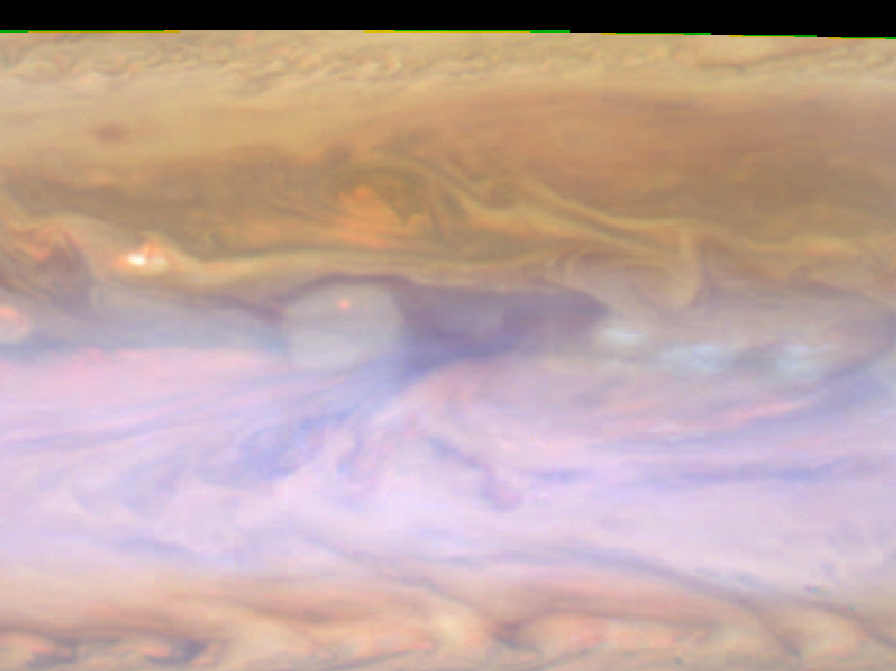

Peering Deep into Jupiter’s Atmosphere

Annotated Version

The dark hot spot in this false-color image from NASA’s Cassini spacecraft is a window deep into Jupiter’s atmosphere. All around it are layers of higher clouds, with colors indicating which layer of the atmosphere the clouds are in. The bluish clouds to the right are in the upper troposphere, or perhaps higher still, in the stratosphere. The reddish gyre under the hot spot to the right and the large reddish plume at its lower left are in the lower troposphere. In addition, a high, gauzy haze covers part of the frame. An annotated version of this image highlights the hot spot in the middle with an arrow and boxes around the plume and the gyre.

This image was taken on Dec. 13, 2000, by Cassini’s imaging science subsystem.

The Cassini-Huygens mission is a cooperative project of NASA, the European Space Agency and the Italian Space Agency. The Jet Propulsion Laboratory, a division of the California Institute of Technology in Pasadena, manages the mission for NASA’s Science Mission Directorate, Washington. The Cassini orbiter and its two onboard cameras were designed, developed and assembled at JPL. The imaging operations center is based at the Space Science Institute in Boulder, Colo.

Credit: NASA/JPL-Caltech/SSI/GSFC